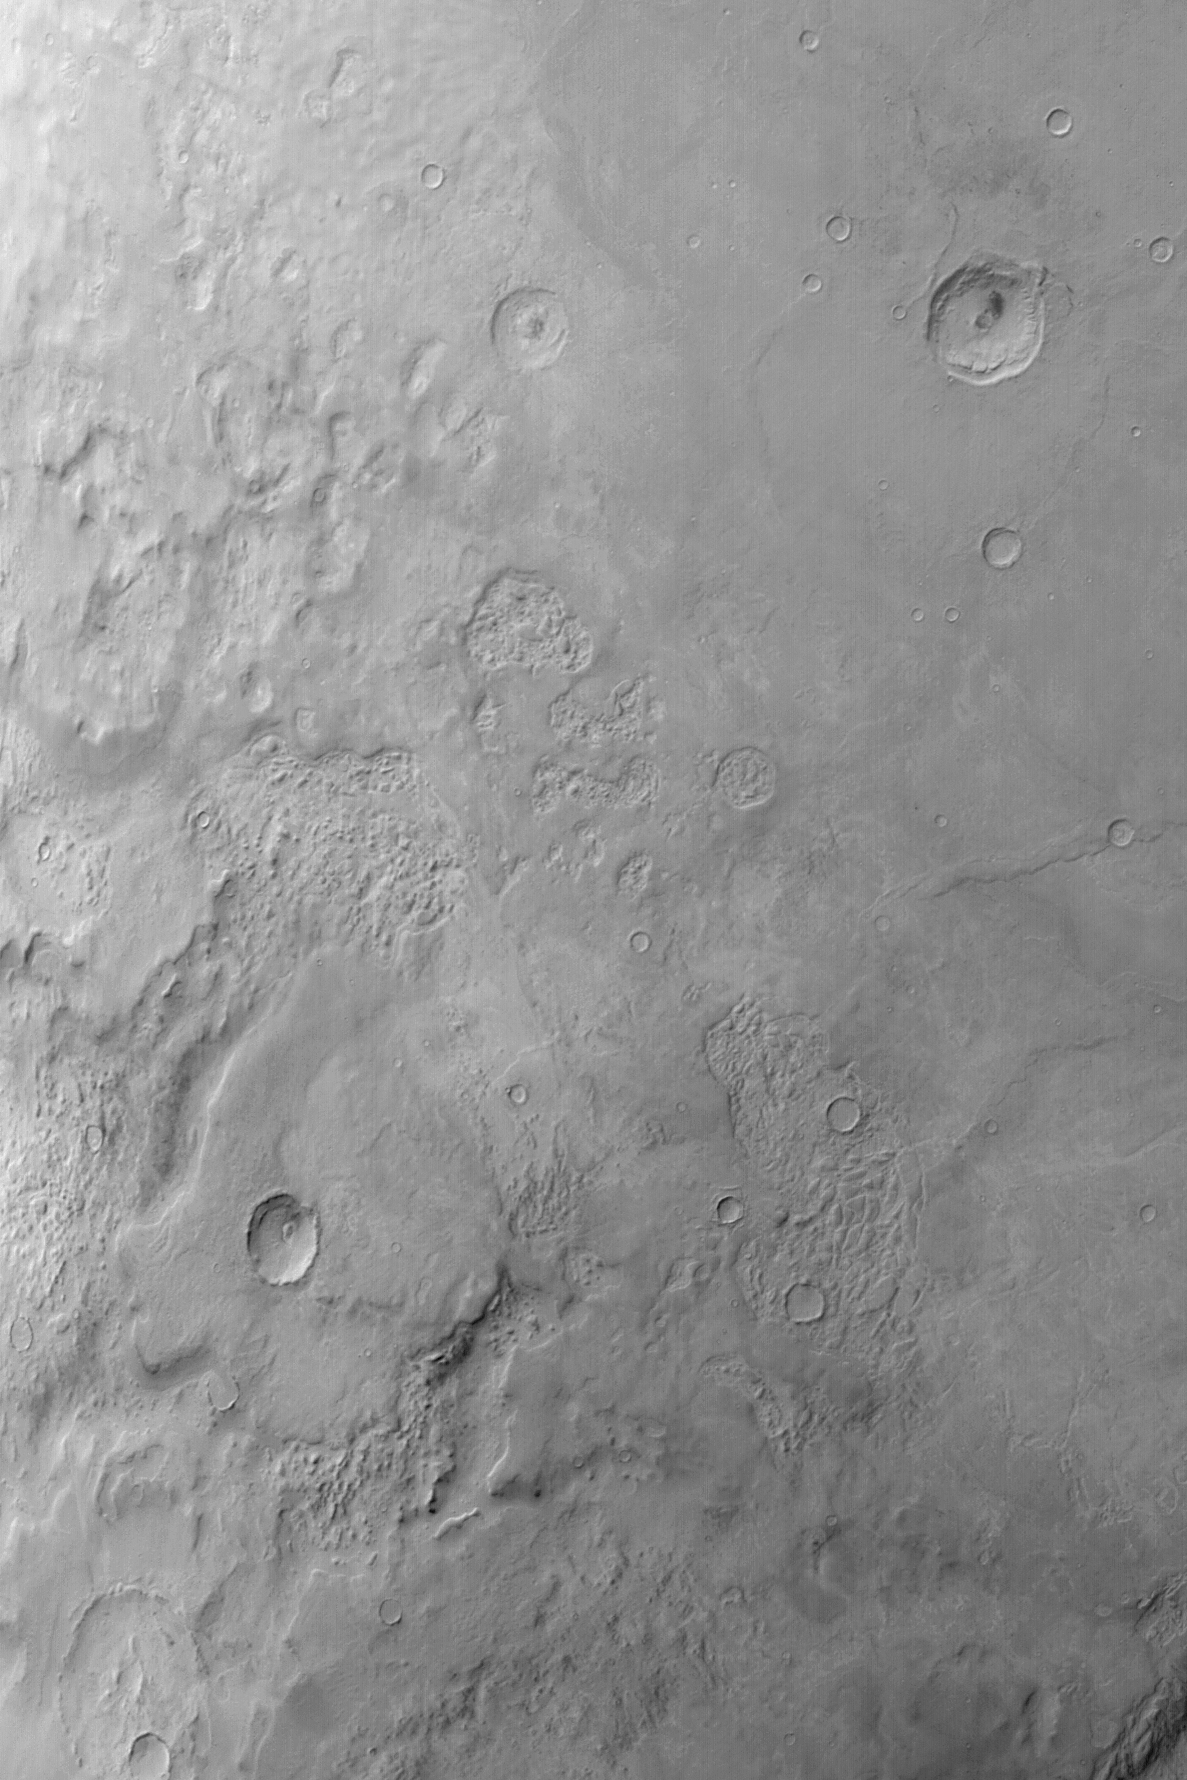

Hellas Planitia

MGS MOC Release No. MOC2-471, 2 September 2003

Hellas Planitia is the floor of a giant basin that originally formed by the impact of a large comet or asteroid at a very early time in martian history. Throughout most of the martian year, Hellas is a difficult target for the Mars Global Surveyor (MGS) Mars Orbiter Camera (MOC) because it is often dusty and cloudy. The best time of year to observe Hellas Planitia occurs during the southern autumn season. The most recent best-time-of-year for Hellas imaging occurred in September and October 2002. This is a wide angle red camera image obtained in October 2002 that shows a large portion of Hellas Planitia at a scale of about 245 meters (268 yards) per pixel. The image covers an area about 290 km (180 mi) wide. Sunlight illuminates the scene from the upper left.

Credit: NASA/JPL/Malin Space Science Systems